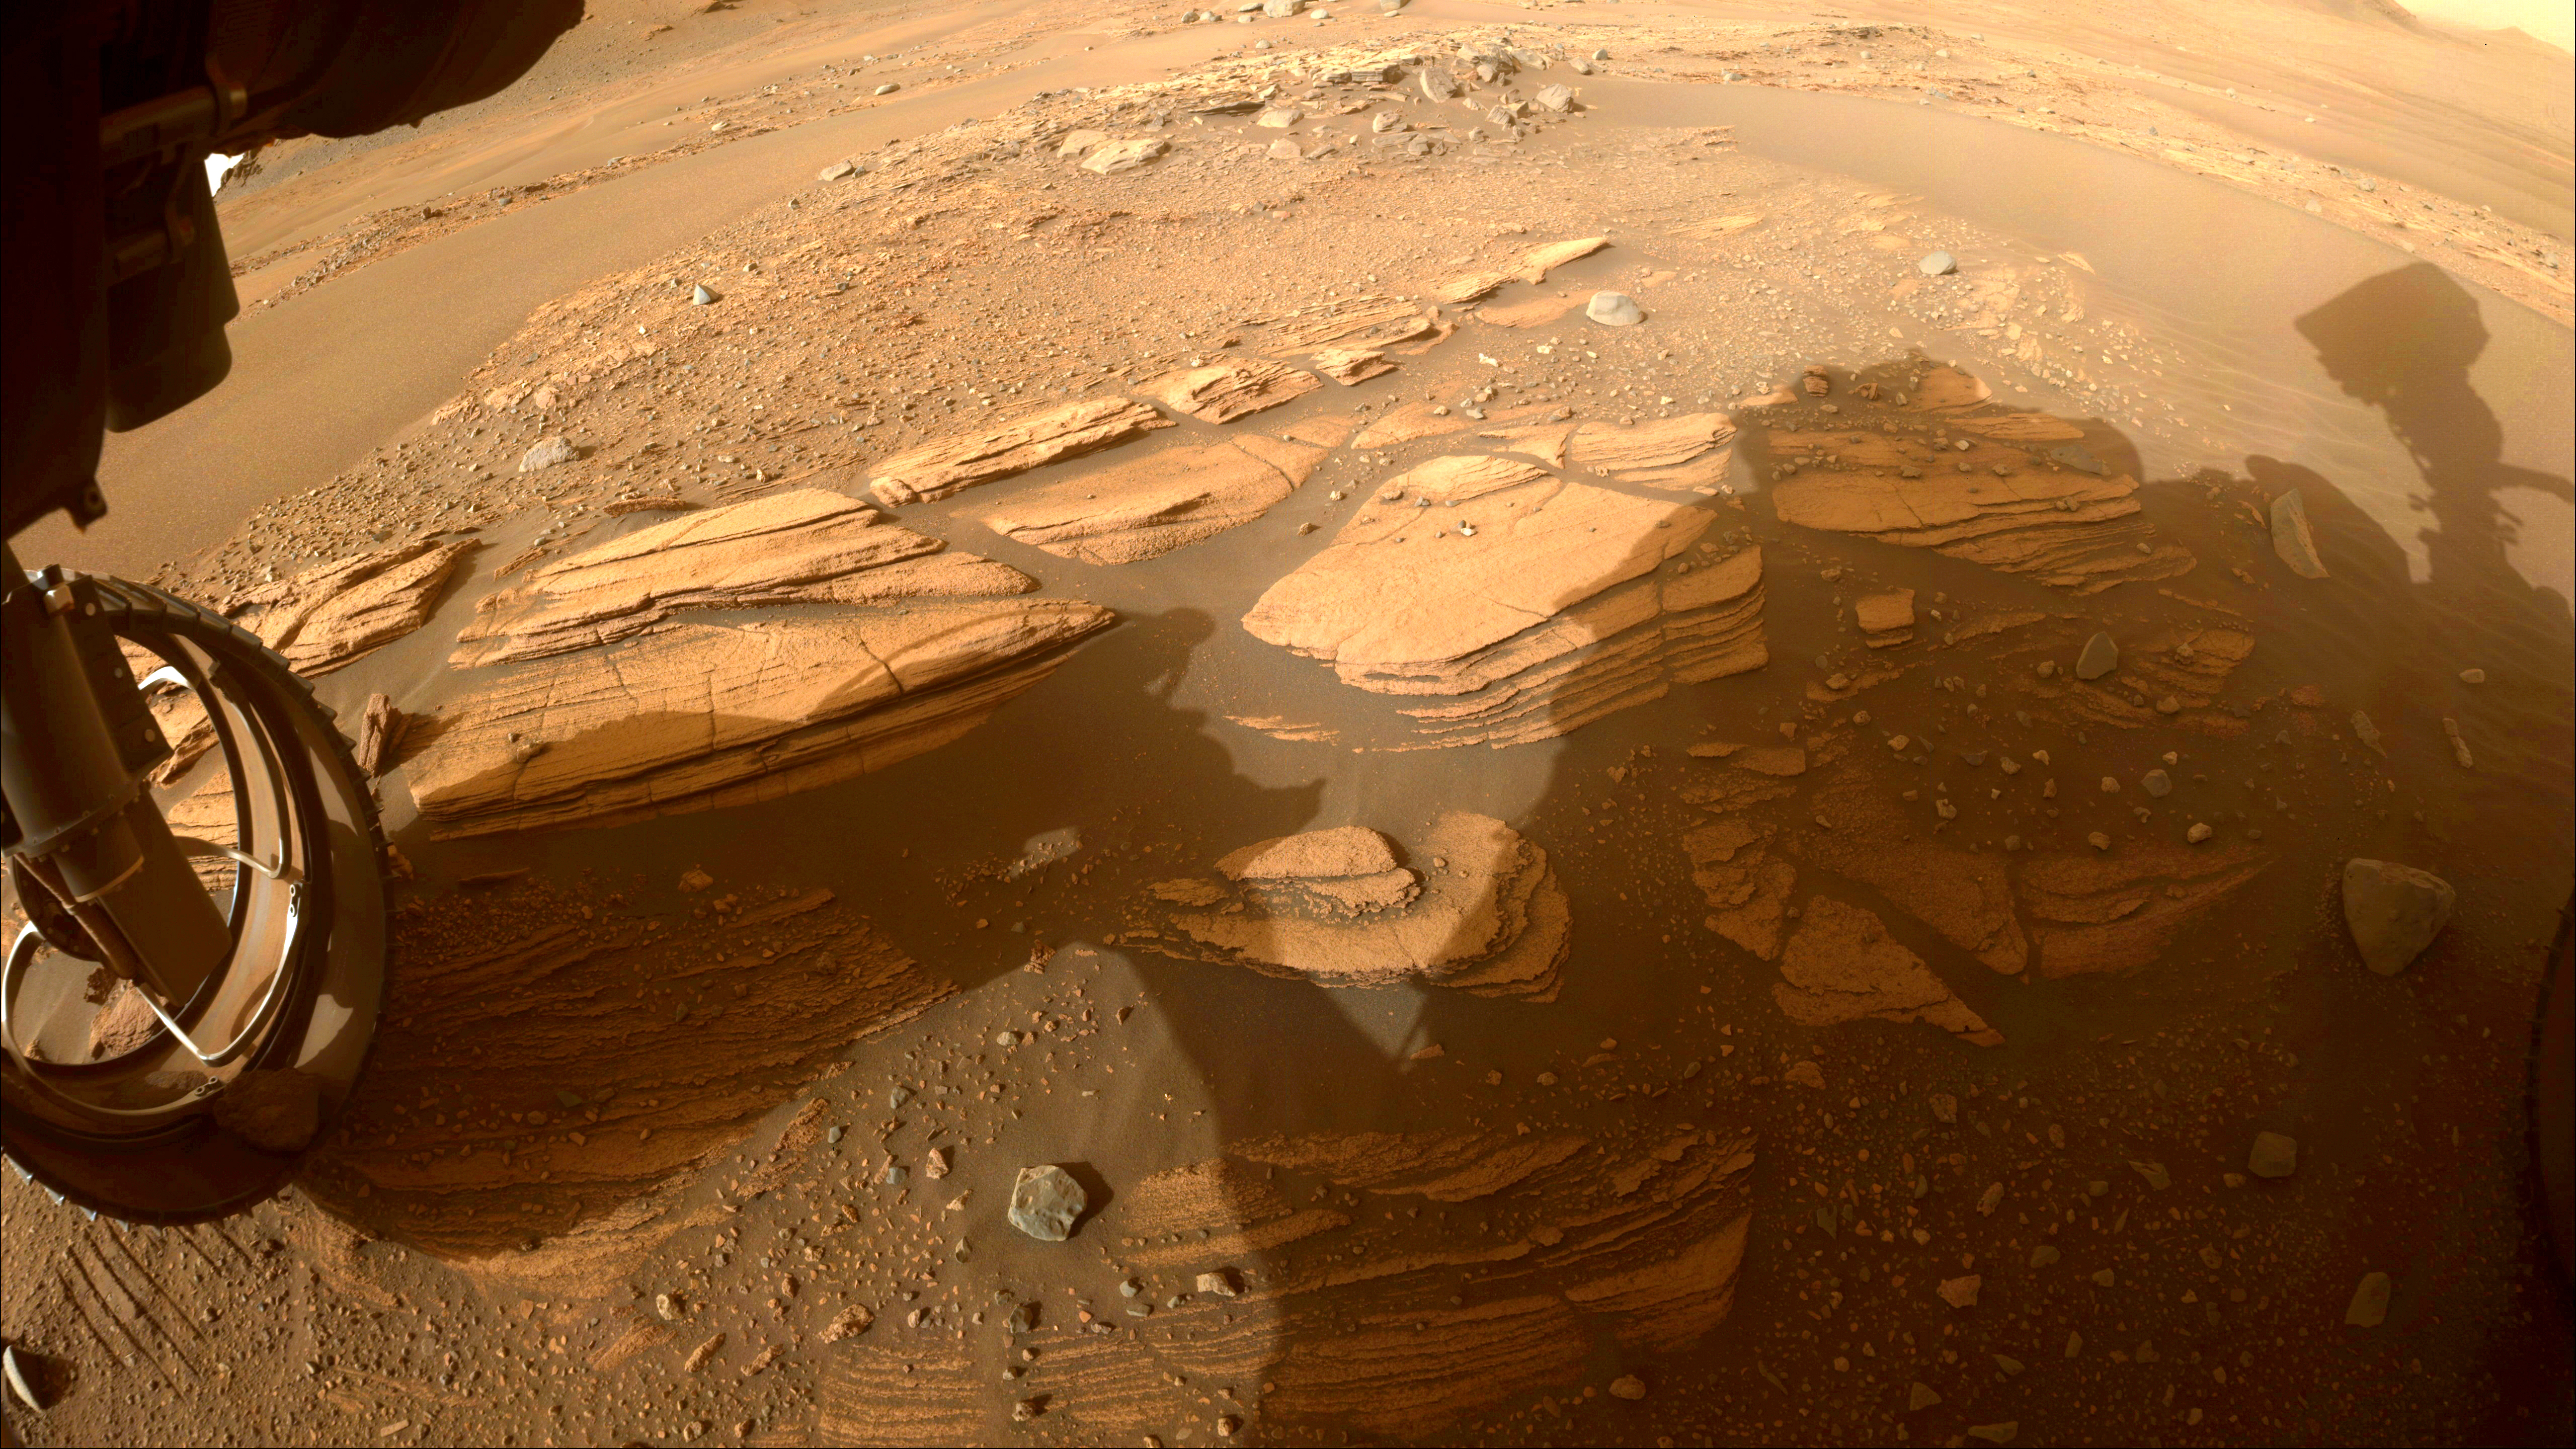

Enchanted View of Jezero Rocks

This image of the “Enchanted Lake” rocky outcrop, informally named after a landmark in Alaska’s Katmai National Park and Preserve, was taken by one of the Hazard Avoidance Cameras (Hazcams) on NASA’s Mars Perseverance rover on April 30, 2022, the 424th Martian day, or sol, of the mission.

The image of the outcrop, near the base of Jezero Crater’s delta, provided the rover science team with its first up-close glimpse of sedimentary rocks. Such rocks consist of fine particles carried by the atmosphere and/or water and deposited in generally flat-lying layers, which become indurated, or turned into rock, over time.

A key objective for Perseverance’s mission on Mars is astrobiology, including the search for signs of ancient microbial life. The rover will characterize the planet’s geology and past climate, pave the way for human exploration of the Red Planet, and be the first mission to collect and cache Martian rock and regolith (broken rock and dust).

Subsequent NASA missions, in cooperation with ESA (European Space Agency), would send spacecraft to Mars to collect these sealed samples from the surface and return them to Earth for in-depth analysis.

The Mars 2020 Perseverance mission is part of NASA’s Moon to Mars exploration approach, which includes Artemis missions to the Moon that will help prepare for human exploration of the Red Planet.

NASA’s Jet Propulsion Laboratory, which is managed for the agency by Caltech in Pasadena, California, built and manages operations of the Perseverance rover.

Credit: NASA/JPL-Caltech